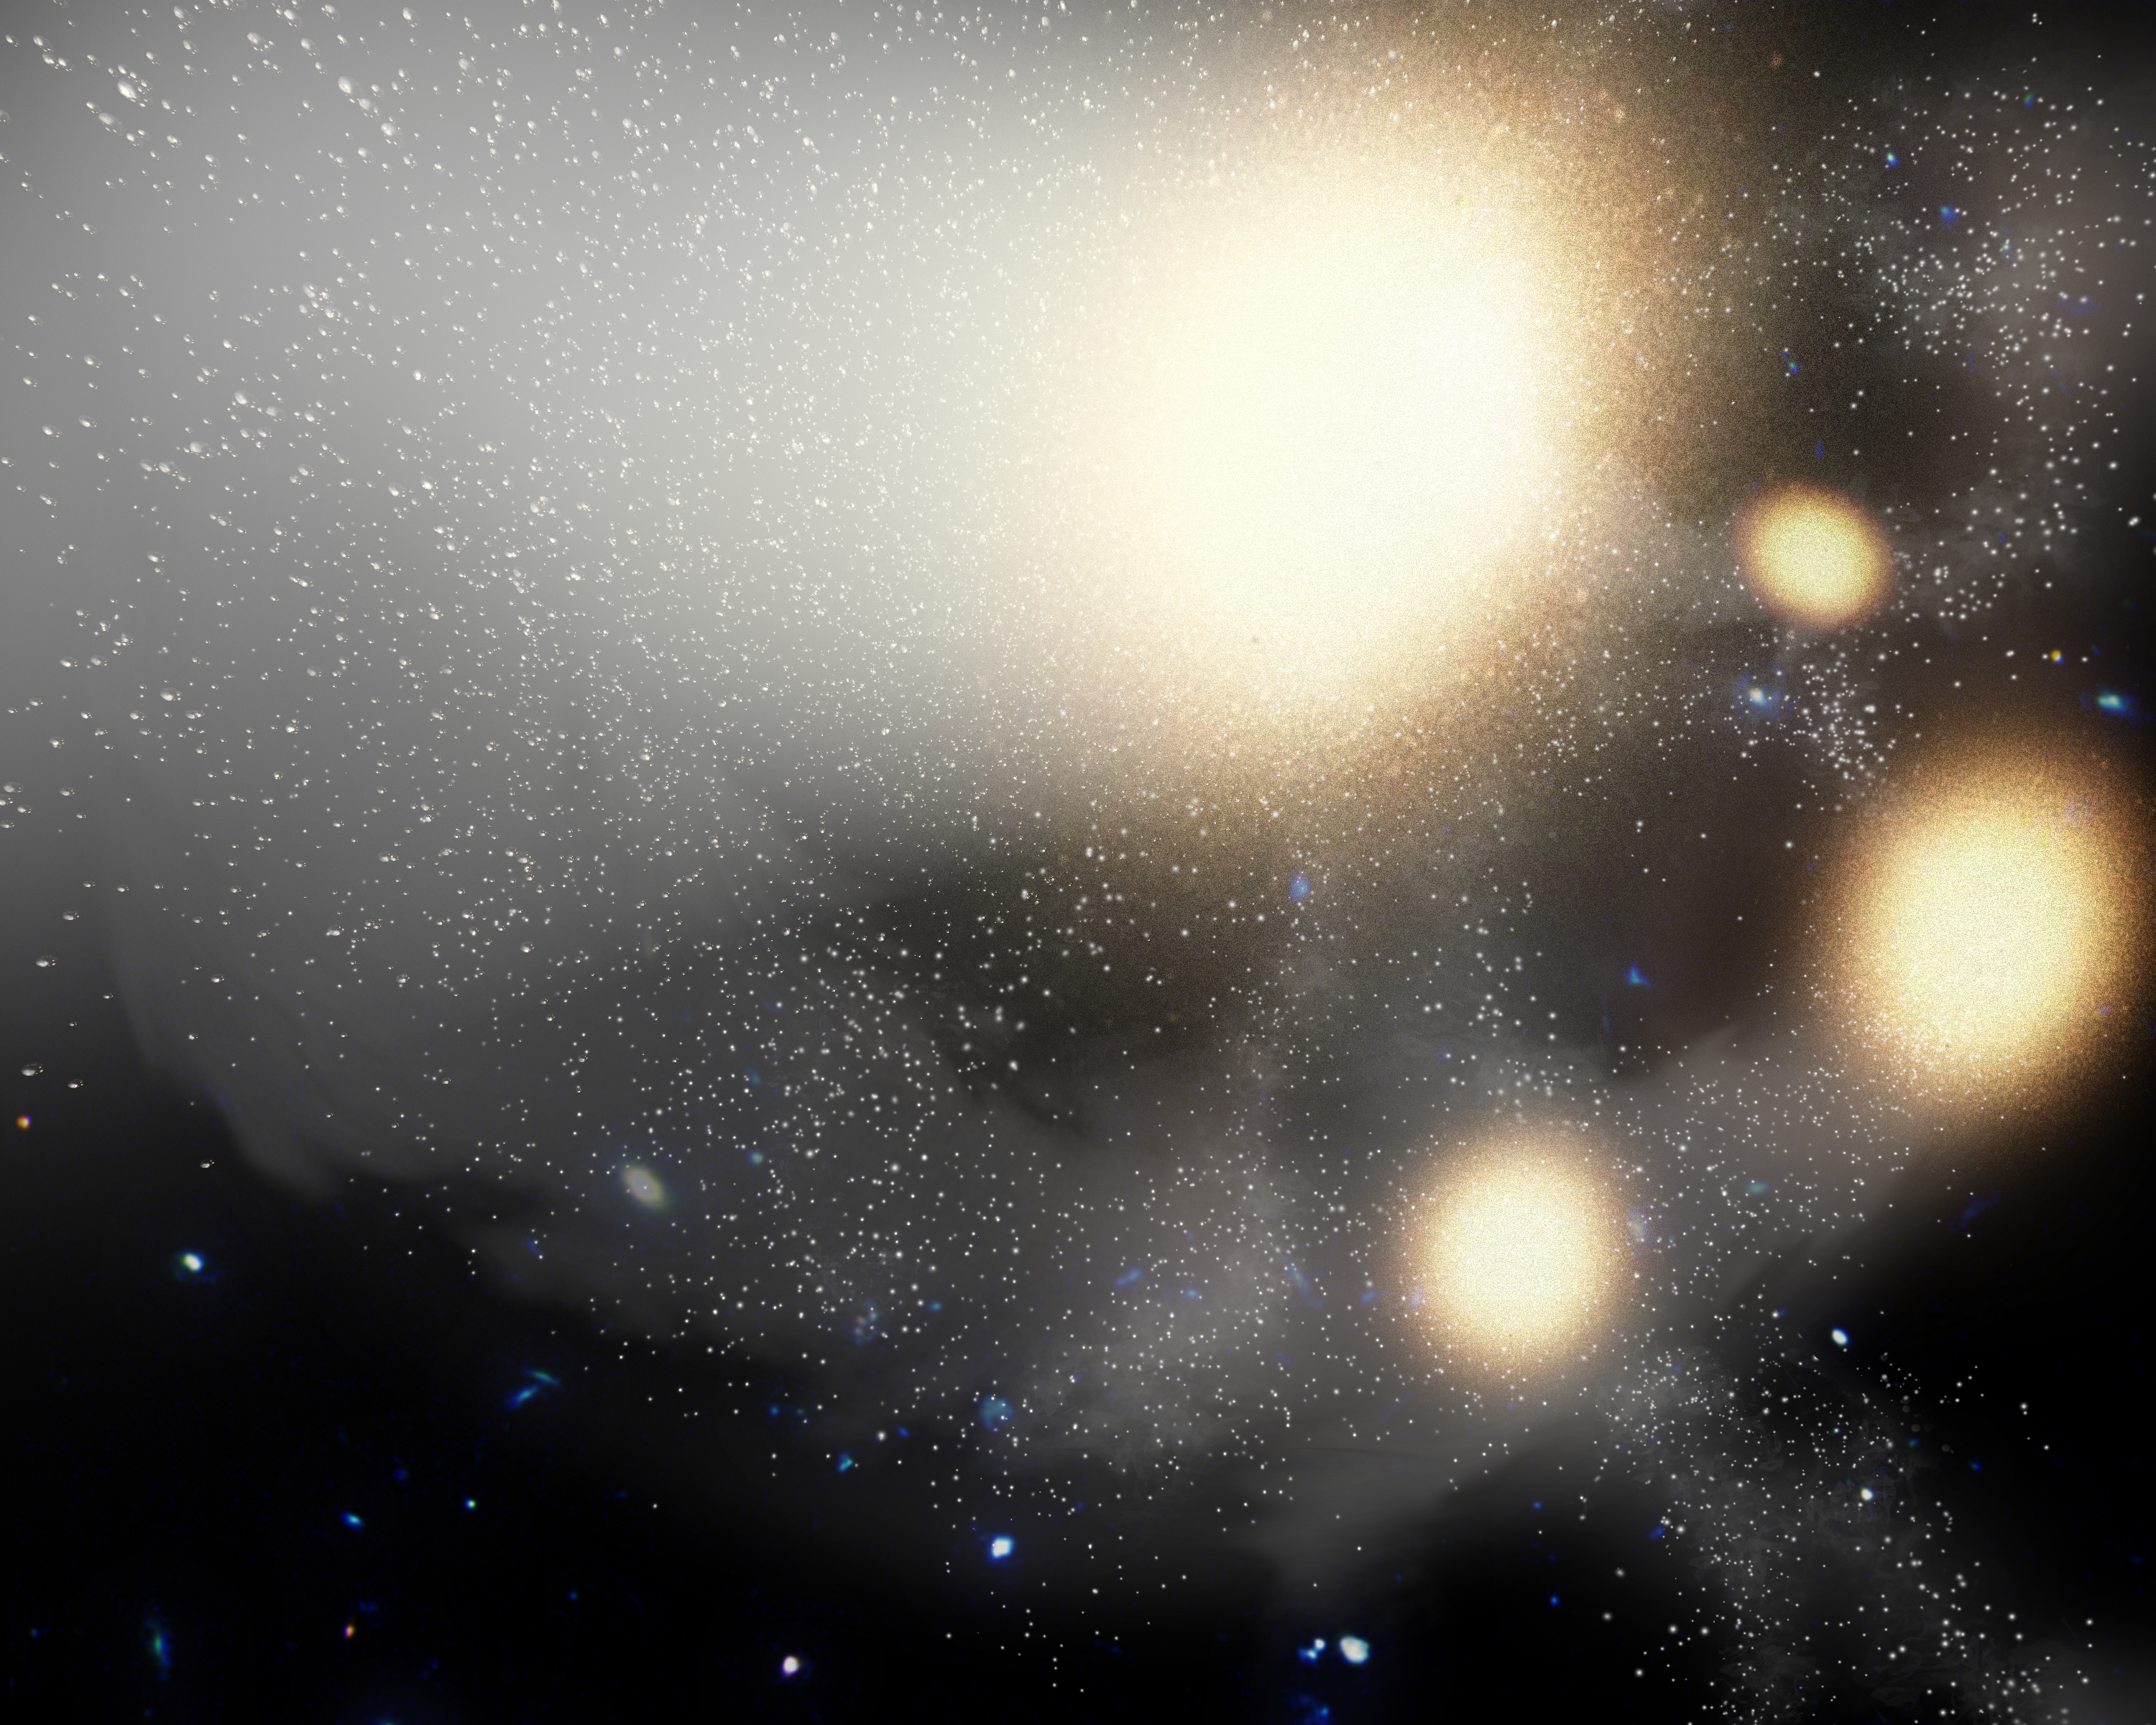

Galactic Pile-Up (Artist Concept)

This artist’s concept illustrates one of the largest smash-ups of galaxies ever observed. NASA’s Spitzer Space Telescope spotted the four galaxies shown here (yellow blobs) in the process of tangling and ultimately merging into a single gargantuan galaxy. Though the galaxies appear to be fairly intact, gravitational disturbances have caused them to distort and twist, flinging stars (white dots) everywhere like sand. Other nearby galaxies can be seen as small, bluish blobs.

The so-called “quadruple merger” is the largest known merger between galaxies of a similar size. While three of galaxies are about the size of our Milky Way, the fourth (center of image) is three times as big. All four of the galaxies are blob-shaped ellipticals instead of spirals like the Milky Way.

The plume shown emanating from the biggest galaxy contains billions of stray stars — almost three times as many as are in the Milky Way — kicked out during the merger. About half of the stars in the plume will fall back and join the new galaxy, making it one of the biggest galaxies in the universe.

The quadruple merger is part of a giant galaxy cluster, called CL0958+4702, located nearly five billion light-years away.

Credit: NASA/JPL-Caltech/Harvard-Smithsonian CfA